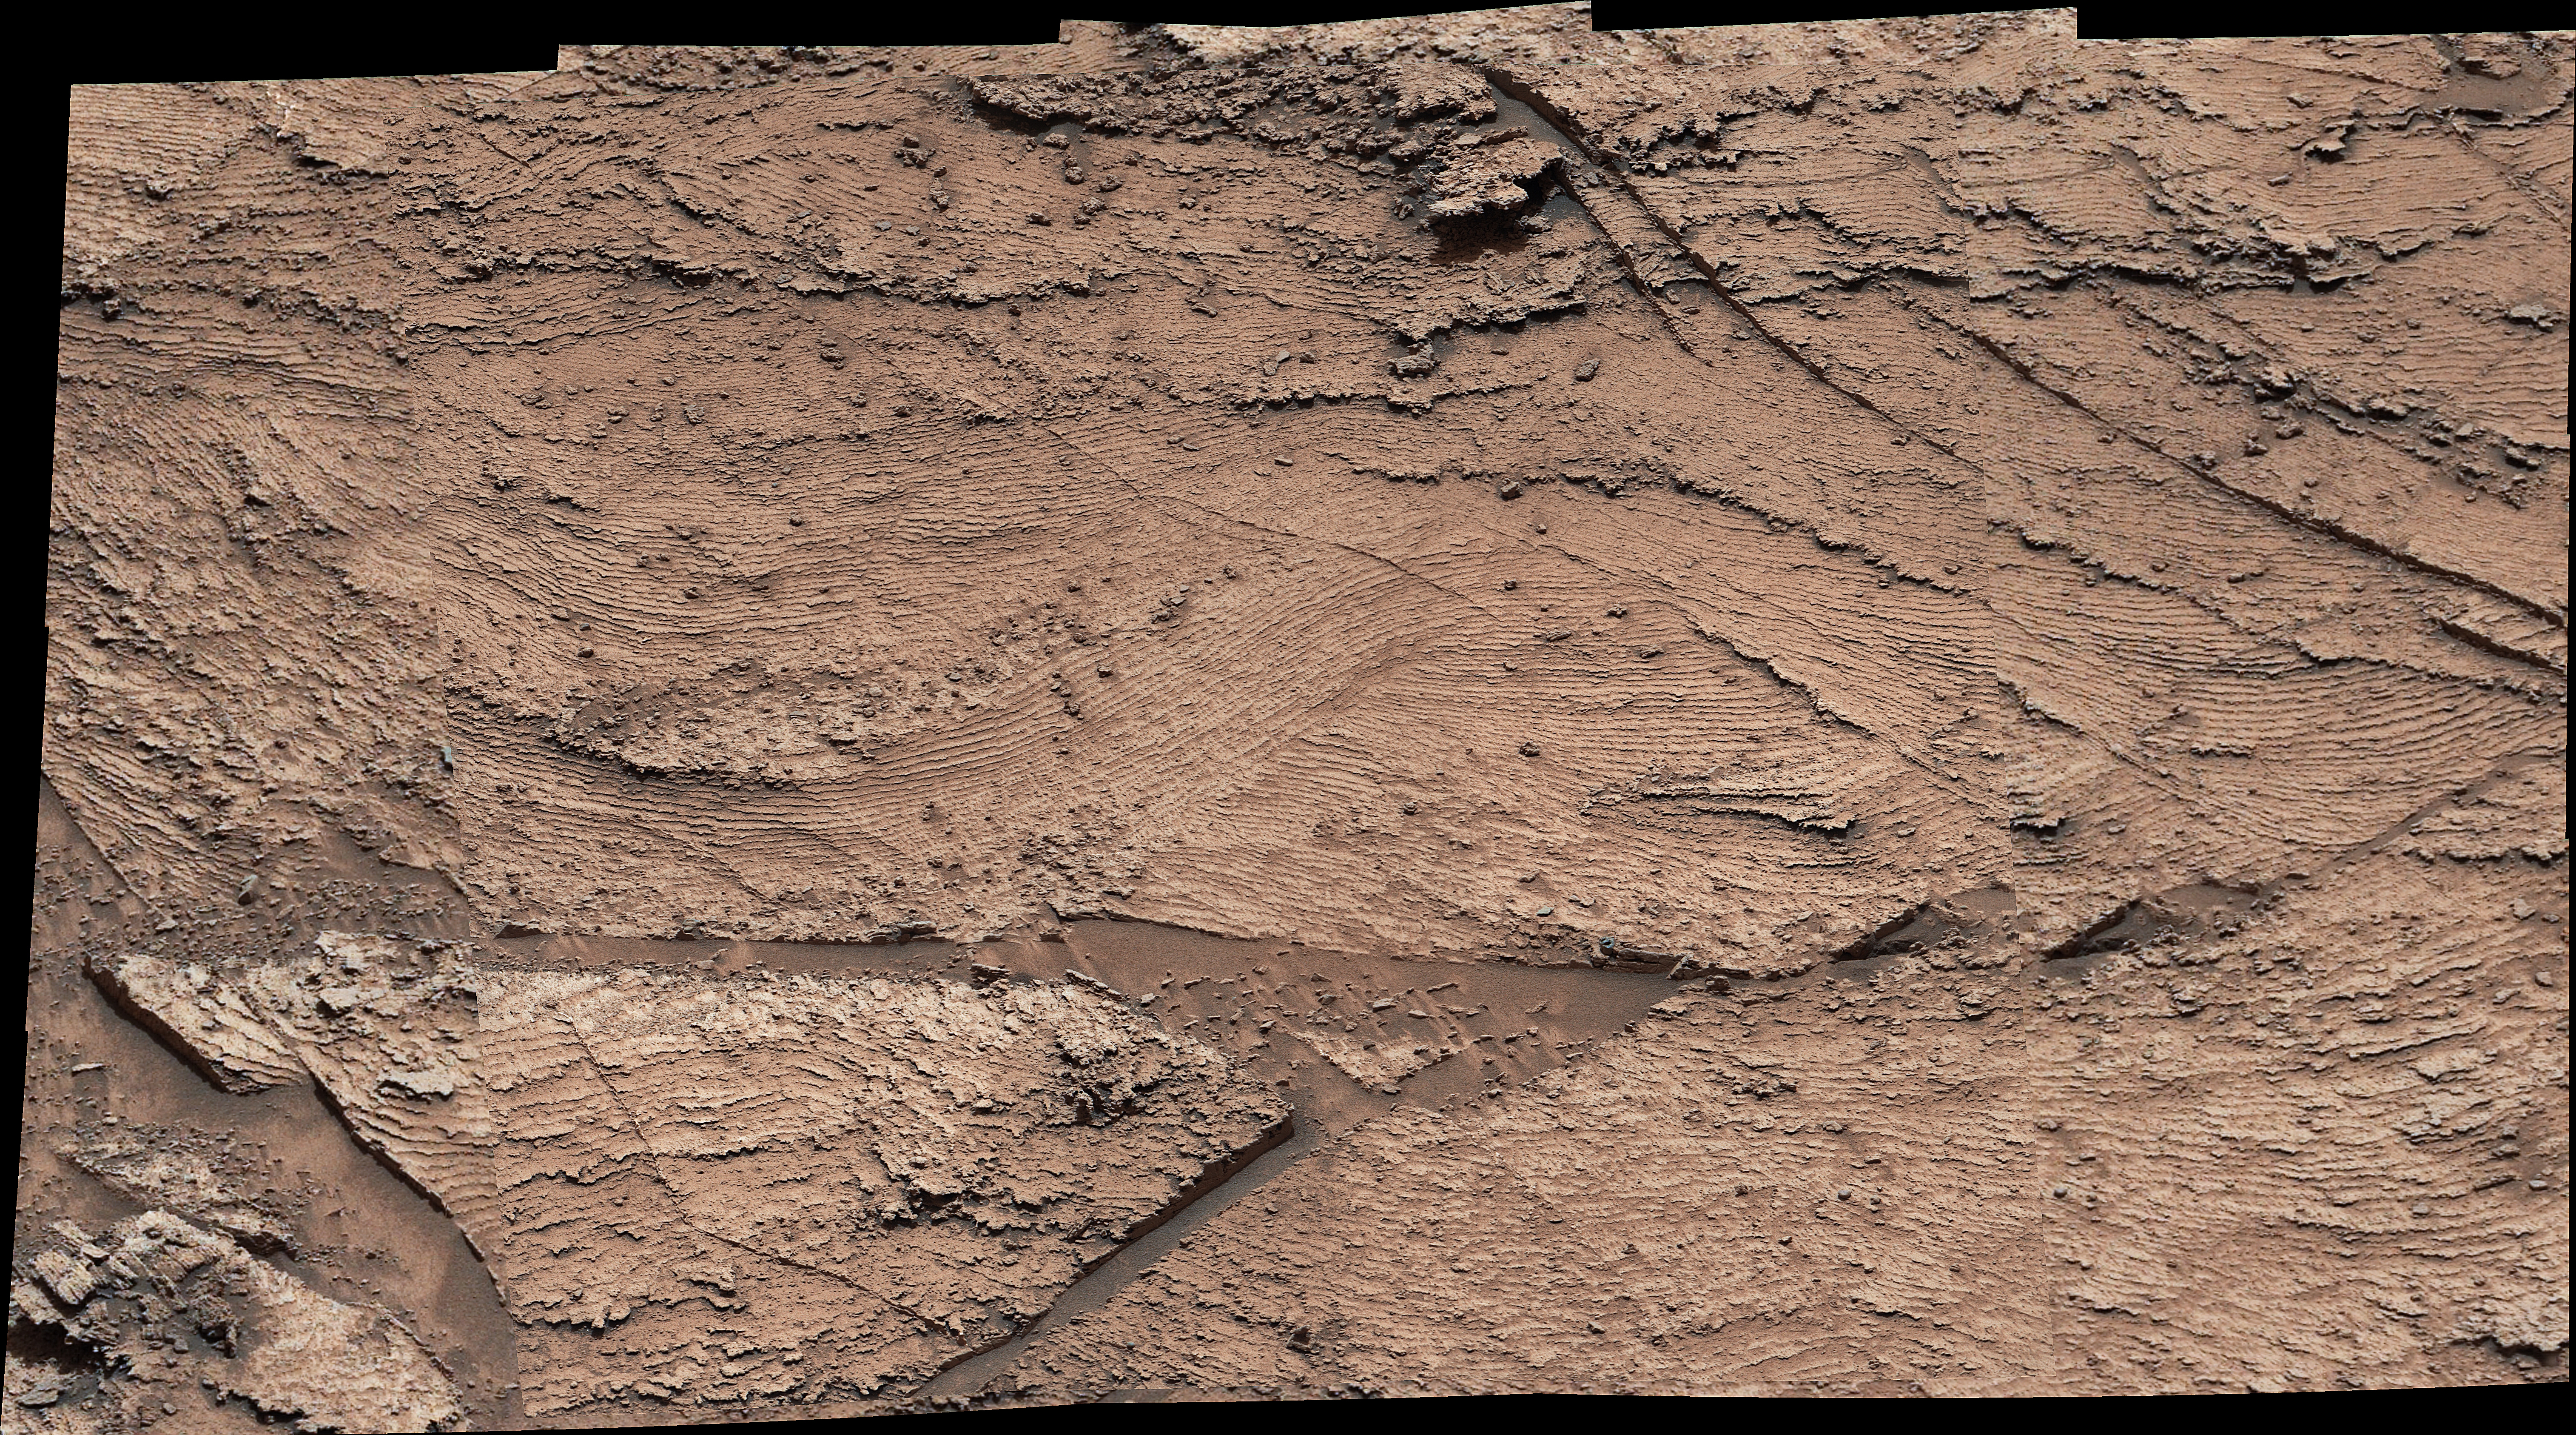

Curiosity’s Mastcam Views Layers at Las Claritas

NASA’s Curiosity Mars rover captured evidence of rock layers that built up as windblown sand accumulated in some areas and was scoured away in others in the ancient past. This panorama, made up of nine individual images that were later stitched together, was captured at a location nicknamed “Las Claritas” using Curiosity’s Mast Camera, or Mastcam, on May 19, 2022, the 3,478th Martian day, or sol, of the mission.

Curiosity was built by NASA’s Jet Propulsion Laboratory in Southern California, which leads the mission on behalf of NASA’s Science Mission Directorate in Washington. Malin Space Science Systems in San Diego built and operates Mastcam.

Credit: NASA/JPL-Caltech/MSSS